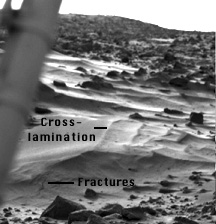

Wind Drifts at Viking 1 Landing Site

This image is of so-called wind drifts seen at the Viking 1 landing site. These are somewhat different from the features seen at the Pathfinder site in two important ways. 1) These landforms have no apparent slip-or avalanche-face as do both terrestrial dunes and the Pathfinder features, and may represent deposits of sediment falling from the air, as opposed to dune sand, which “hops” or saltates along the ground; 2) these features may indicate erosion on one side, because of the layering and apparent scouring on their right sides. They may, therefore have been deposited by a wind moving left to right, partly or weakly cemented or solidified by surface processes at some later time, then eroded by a second wind (right to left), exposing their internal structure.

Mars Pathfinder is the second in NASA’s Discovery program of low-cost spacecraft with highly focused science goals. The Jet Propulsion Laboratory, Pasadena, CA, developed and manages the Mars Pathfinder mission for NASA’s Office of Space Science, Washington, D.C. JPL is a division of the California Institute of Technology (Caltech).

Photojournal note: Sojourner spent 83 days of a planned seven-day mission exploring the Martian terrain, acquiring images, and taking chemical, atmospheric and other measurements. The final data transmission received from Pathfinder was at 10:23 UTC on September 27, 1997. Although mission managers tried to restore full communications during the following five months, the successful mission was terminated on March 10, 1998.

Credit: NASA/JPL/USGS